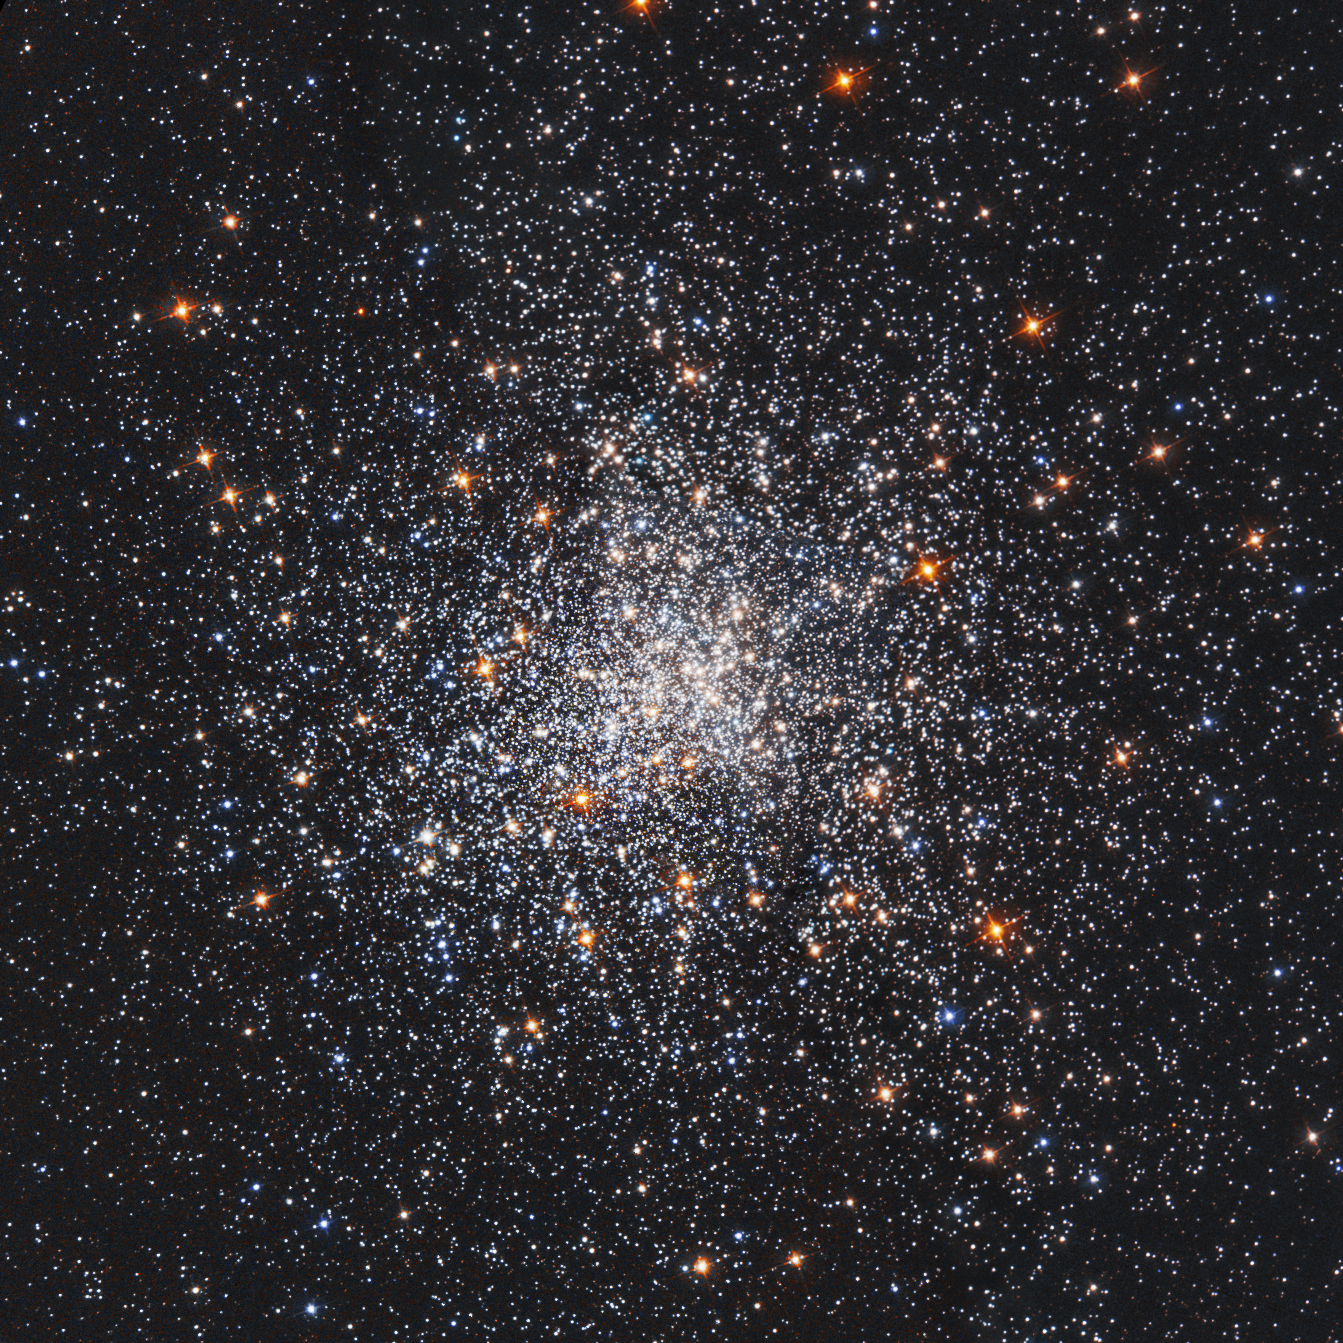

Globular Cluster Messier 79 (M79, NGC 1904) – Cropped

It’s beginning to look a lot like the holiday season in this NASA Hubble Space Telescope image of a blizzard of stars, which resembles a swirling snowstorm in a snow globe.

The stars are residents of the globular star cluster Messier 79, or M79, located 41,000 light-years from Earth, in the constellation Lepus. The cluster is also known as NGC 1904.

Globular clusters are gravitationally bound groupings of as many as 1 million stars. M79 contains about 150,000 stars packed into an area measuring only 118 light-years across. These giant “star-globes” contain some of the oldest stars in our galaxy, estimated to be 11.7 billion years old.

Most globular clusters are grouped around the central hub of our pinwheel-shaped galaxy. However, M79’s home is nearly on the opposite side of the sky from the direction of the galactic center. One idea for the cluster’s unusual location is that its neighborhood may contain a higher-than-average density of stars, which fueled its formation. Another possibility is that M79 may have formed in an unusual dwarf galaxy that is merging with the Milky Way.

In the Hubble image, Sun-like stars appear yellow. The reddish stars are bright giants that represent the final stages of a star’s life. Most of the blue stars sprinkled throughout the cluster are aging “helium-burning” stars. These bright blue stars have exhausted their hydrogen fuel and are now fusing helium in their cores.

A scattering of fainter blue stars are “blue stragglers.” These unusual stars glow in blue light, mimicking the appearance of hot, young stars. Blue stragglers form either by the merger of stars in a binary system or by the collision of two unrelated stars in M79’s crowded core.

The star cluster was discovered by Pierre Méchain in 1780. Méchain reported the finding to Charles Messier, who included it in his catalog of non-cometary objects. About four years later, using a larger telescope than Messier’s, William Herschel resolved the stars in M79, and described it as a “globular star cluster.”

The image is a combination of observations taken in 1995 and 1997 by Hubble’s Wide Field Planetary Camera 2. The red, green, and blue colors used to compose the image represent a natural view of the cluster.

The Hubble Space Telescope is a project of international cooperation between NASA and ESA (European Space Agency). NASA's Goddard Space Flight Center in Greenbelt, Maryland, manages the telescope. The Space Telescope Science Institute (STScI) in Baltimore, Maryland, conducts Hubble science operations. STScI is operated for NASA by the Association of Universities for Research in Astronomy, Inc., in Washington, D.C.

Credit: NASA and ESA Acknowledgment: S. Djorgovski (Caltech) and F. Ferraro (University of Bologna)